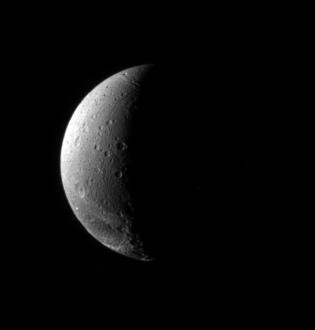

Down on Dione

The fractured terrain so distinctive to Dione curves away toward the south in this view, which looks down at the moon’s northern hemisphere.

Lit terrain in this view is on the Saturn-facing hemisphere of Dione (1,126 kilometers, or 700 miles across).

The image was taken in visible light with the Cassini spacecraft narrow-angle camera on Nov. 22, 2006 at a distance of approximately 943,000 kilometers (586,000 miles) from Dione and at a Sun-Dione-spacecraft, or phase, angle of 109 degrees. Image scale is 6 kilometers (4 miles) per pixel.

The Cassini-Huygens mission is a cooperative project of NASA, the European Space Agency and the Italian Space Agency. The Jet Propulsion Laboratory, a division of the California Institute of Technology in Pasadena, manages the mission for NASA’s Science Mission Directorate, Washington, D.C. The Cassini orbiter and its two onboard cameras were designed, developed and assembled at JPL. The imaging operations center is based at the Space Science Institute in Boulder, Colo.

Credit: NASA/JPL/Space Science Institute